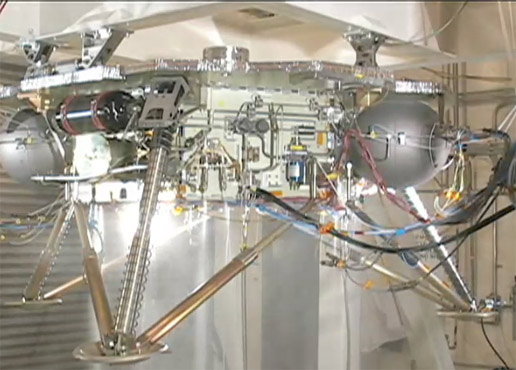

Water Hammer Test

This video shows the propulsion system on an engineering model of NASA’s Phoenix Mars Lander being successfully tested. Instead of fuel, water is run through the propulsion system to make sure that the spacecraft holds up to vibrations caused by pressure oscillations.

The test was performed very early in the development of the mission, in 2005, at Lockheed Martin Space Systems, Denver. Early testing was possible because Phoenix’s main structure was already in place from the 2001 Mars Surveyor program.

The Phoenix Mission is led by the University of Arizona, Tucson, on behalf of NASA. Project management of the mission is by NASA’s Jet Propulsion Laboratory, Pasadena, Calif. Spacecraft development is by Lockheed Martin Space Systems, Denver.

Photojournal Note: As planned, the Phoenix lander, which landed May 25, 2008 23:53 UTC, ended communications in November 2008, about six months after landing, when its solar panels ceased operating in the dark Martian winter.

Credit: NASA/JPL-Caltech